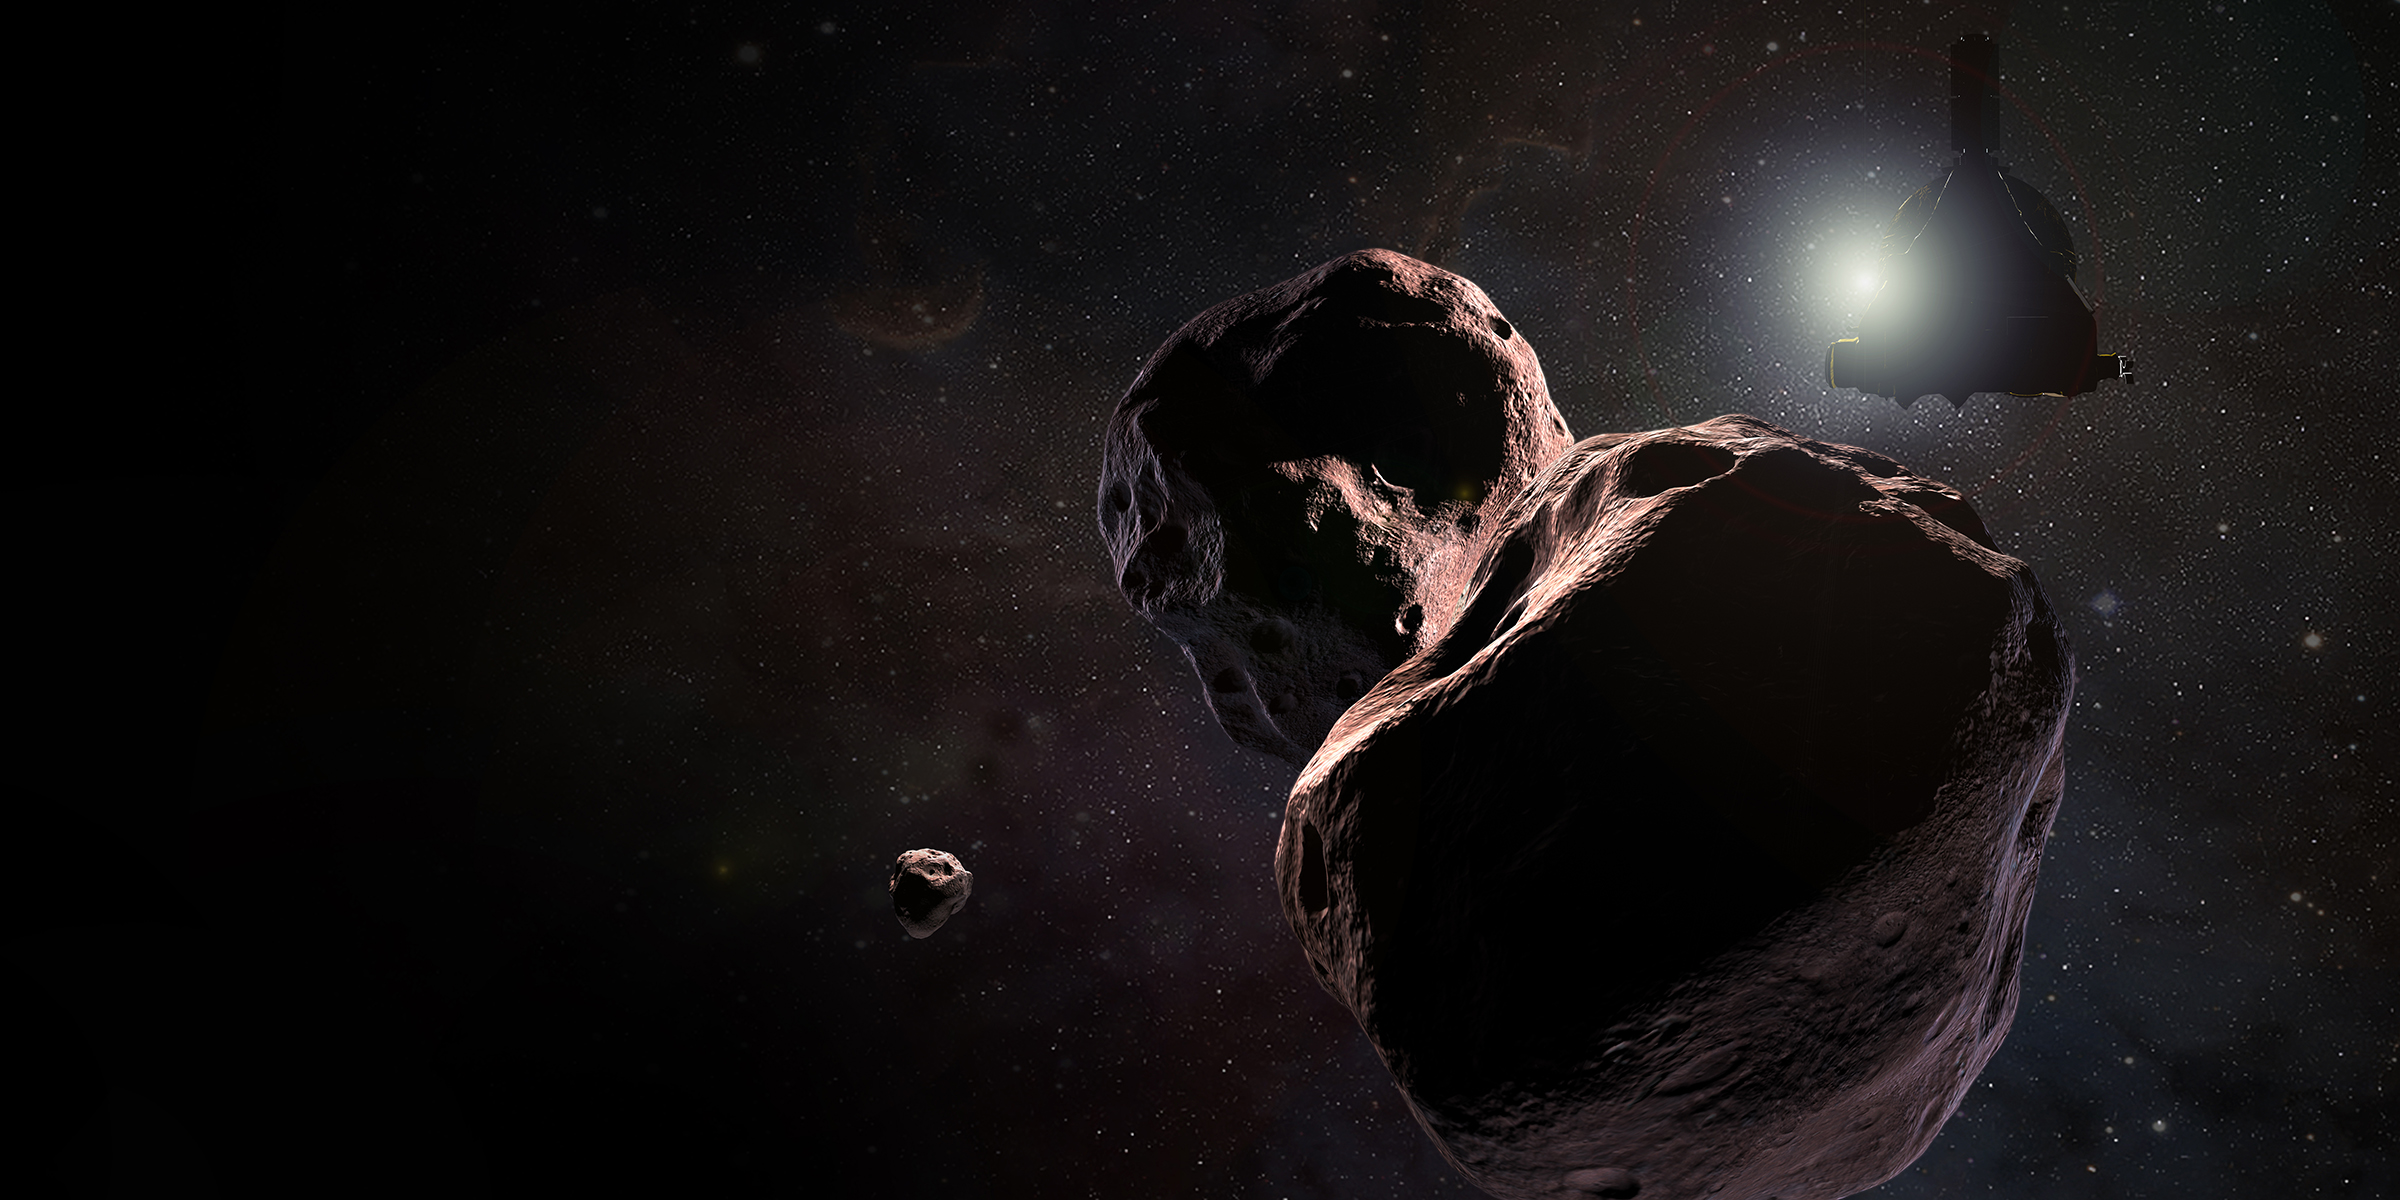

New Horizons Encountering 2014 MU69 (Artist’s Impression)

Artist’s impression of NASA’s New Horizons spacecraft encountering 2014 MU69, a Kuiper Belt object that orbits one billion miles (1.6 billion kilometers) beyond Pluto, on Jan. 1, 2019.

The Johns Hopkins University Applied Physics Laboratory in Laurel, Maryland, designed, built, and operates the New Horizons spacecraft, and manages the mission for NASA’s Science Mission Directorate. The Southwest Research Institute, based in San Antonio, leads the science team, payload operations and encounter science planning. New Horizons is part of the New Frontiers Program managed by NASA’s Marshall Space Flight Center in Huntsville, Alabama.

Credit: NASA/Johns Hopkins University Applied Physics Laboratory/Southwest Research Institute/Steve Gribben